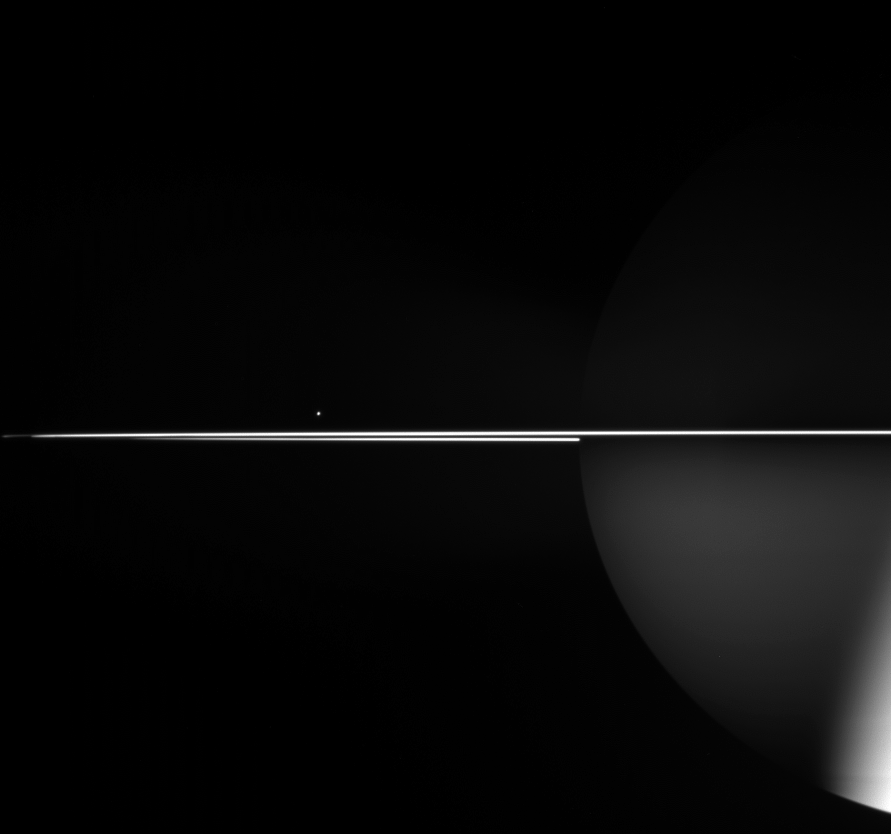

Bright Rings for Southern Skies

In this view, Saturn’s moon Mimas is a mere pinprick of light, while the nearly edge-on rings and the ghostly globe of Saturn steal the scene. Some of the light reflected from the rings bounces onto Saturn and faintly illuminates the planet’s southern hemisphere. The strongly lit part of Saturn in the lower right is lit by direct sunlight. Northward of the equator, the planet is largely invisible.

Mimas is 397 kilometers (247 miles) across.

The image was taken in visible light with the Cassini spacecraft wide-angle camera on Sept. 11, 2005, at a distance of approximately 2.3 million kilometers (1.5 million miles) from Saturn. The image scale is about 140 kilometers (87 miles) per pixel.

The Cassini-Huygens mission is a cooperative project of NASA, the European Space Agency and the Italian Space Agency. The Jet Propulsion Laboratory, a division of the California Institute of Technology in Pasadena, manages the mission for NASA’s Science Mission Directorate, Washington, D.C. The Cassini orbiter and its two onboard cameras were designed, developed and assembled at JPL. The imaging operations center is based at the Space Science Institute in Boulder, Colo.

Credit: NASA/JPL/Space Science Institute